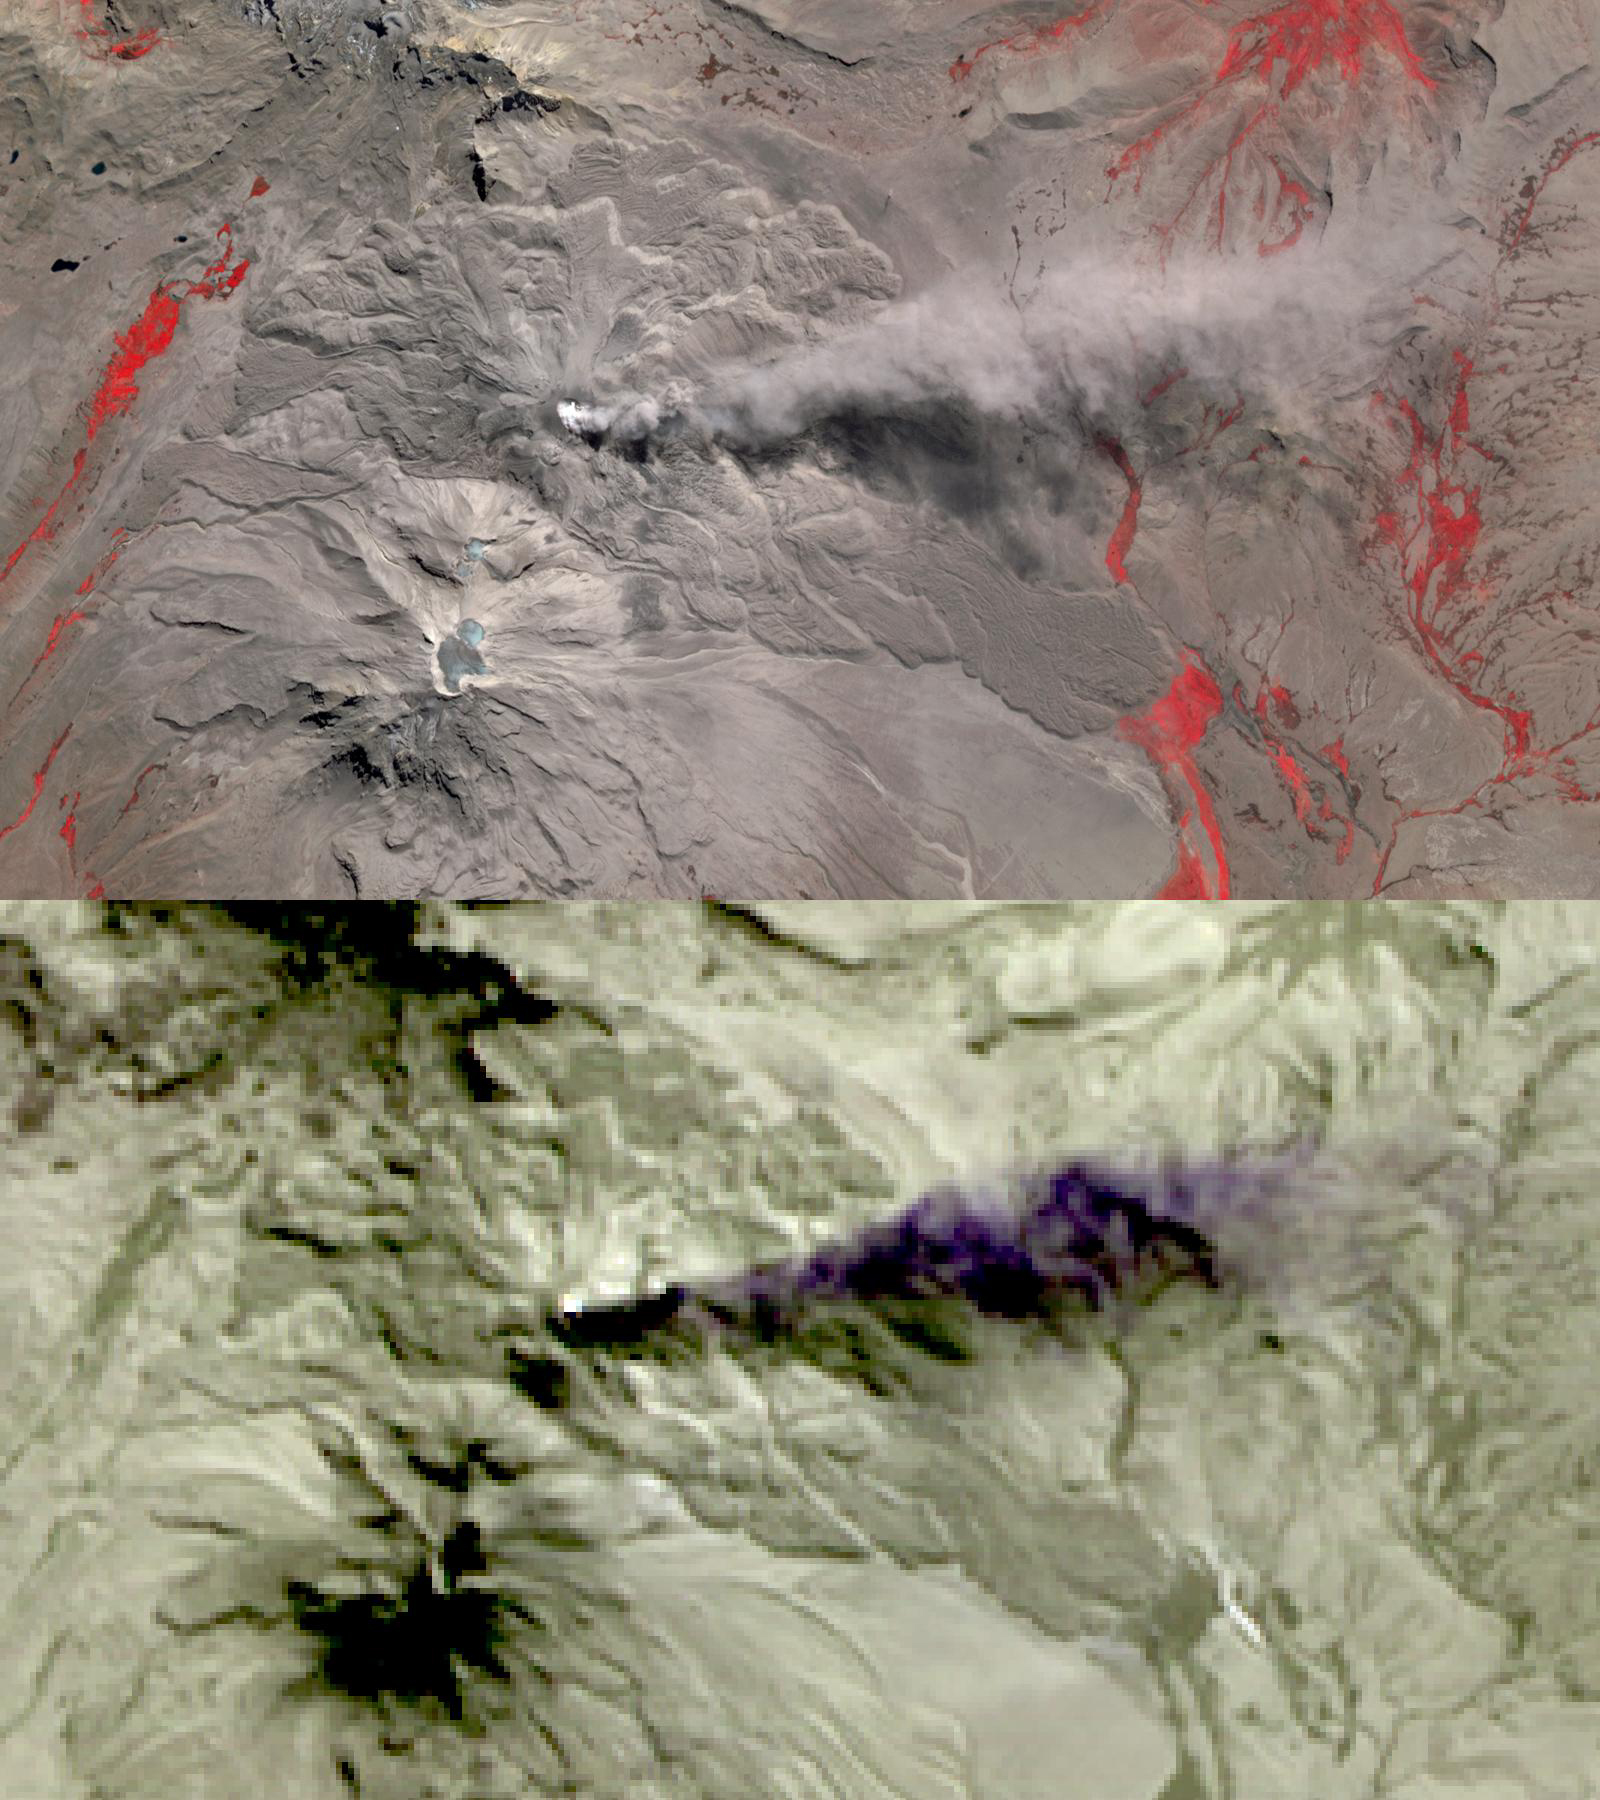

Sabancaya Volcano, Peru

In this image of Peru’s Sabancaya stratovolcano, acquired May 13, 2020, the years-long eruption continues. In the top image, Sabancaya has a bright white cloud in its caldera. The greyish cloud to the east is an ash plume. The Ampato volcano, with its prominent summit caldera, is to the south. The red areas are vegetation. The lower thermal infrared composite image shows the plume in purple, indicating that it is dominantly composed of ash and water vapor. A bright hotspot can be seen in the summit caldera of Sabancaya. The images cover an area of 13.5 by 24 kilometers, and are located at 15.8 degrees south, 71.9 degrees west.

With its 14 spectral bands from the visible to the thermal infrared wavelength region and its high spatial resolution of about 50 to 300 feet (15 to 90 meters), ASTER images Earth to map and monitor the changing surface of our planet. ASTER is one of five Earth-observing instruments launched Dec. 18, 1999, on Terra. The instrument was built by Japan’s Ministry of Economy, Trade and Industry. A joint U.S./Japan science team is responsible for validation and calibration of the instrument and data products.

The broad spectral coverage and high spectral resolution of ASTER provides scientists in numerous disciplines with critical information for surface mapping and monitoring of dynamic conditions and temporal change. Example applications are monitoring glacial advances and retreats; monitoring potentially active volcanoes; identifying crop stress; determining cloud morphology and physical properties; wetlands evaluation; thermal pollution monitoring; coral reef degradation; surface temperature mapping of soils and geology; and measuring surface heat balance.

The U.S. science team is located at NASA’s Jet Propulsion Laboratory in Pasadena, Calif. The Terra mission is part of NASA’s Science Mission Directorate, Washington.

Credit: NASA/METI/AIST/Japan Space Systems, and U.S./Japan ASTER Science Team